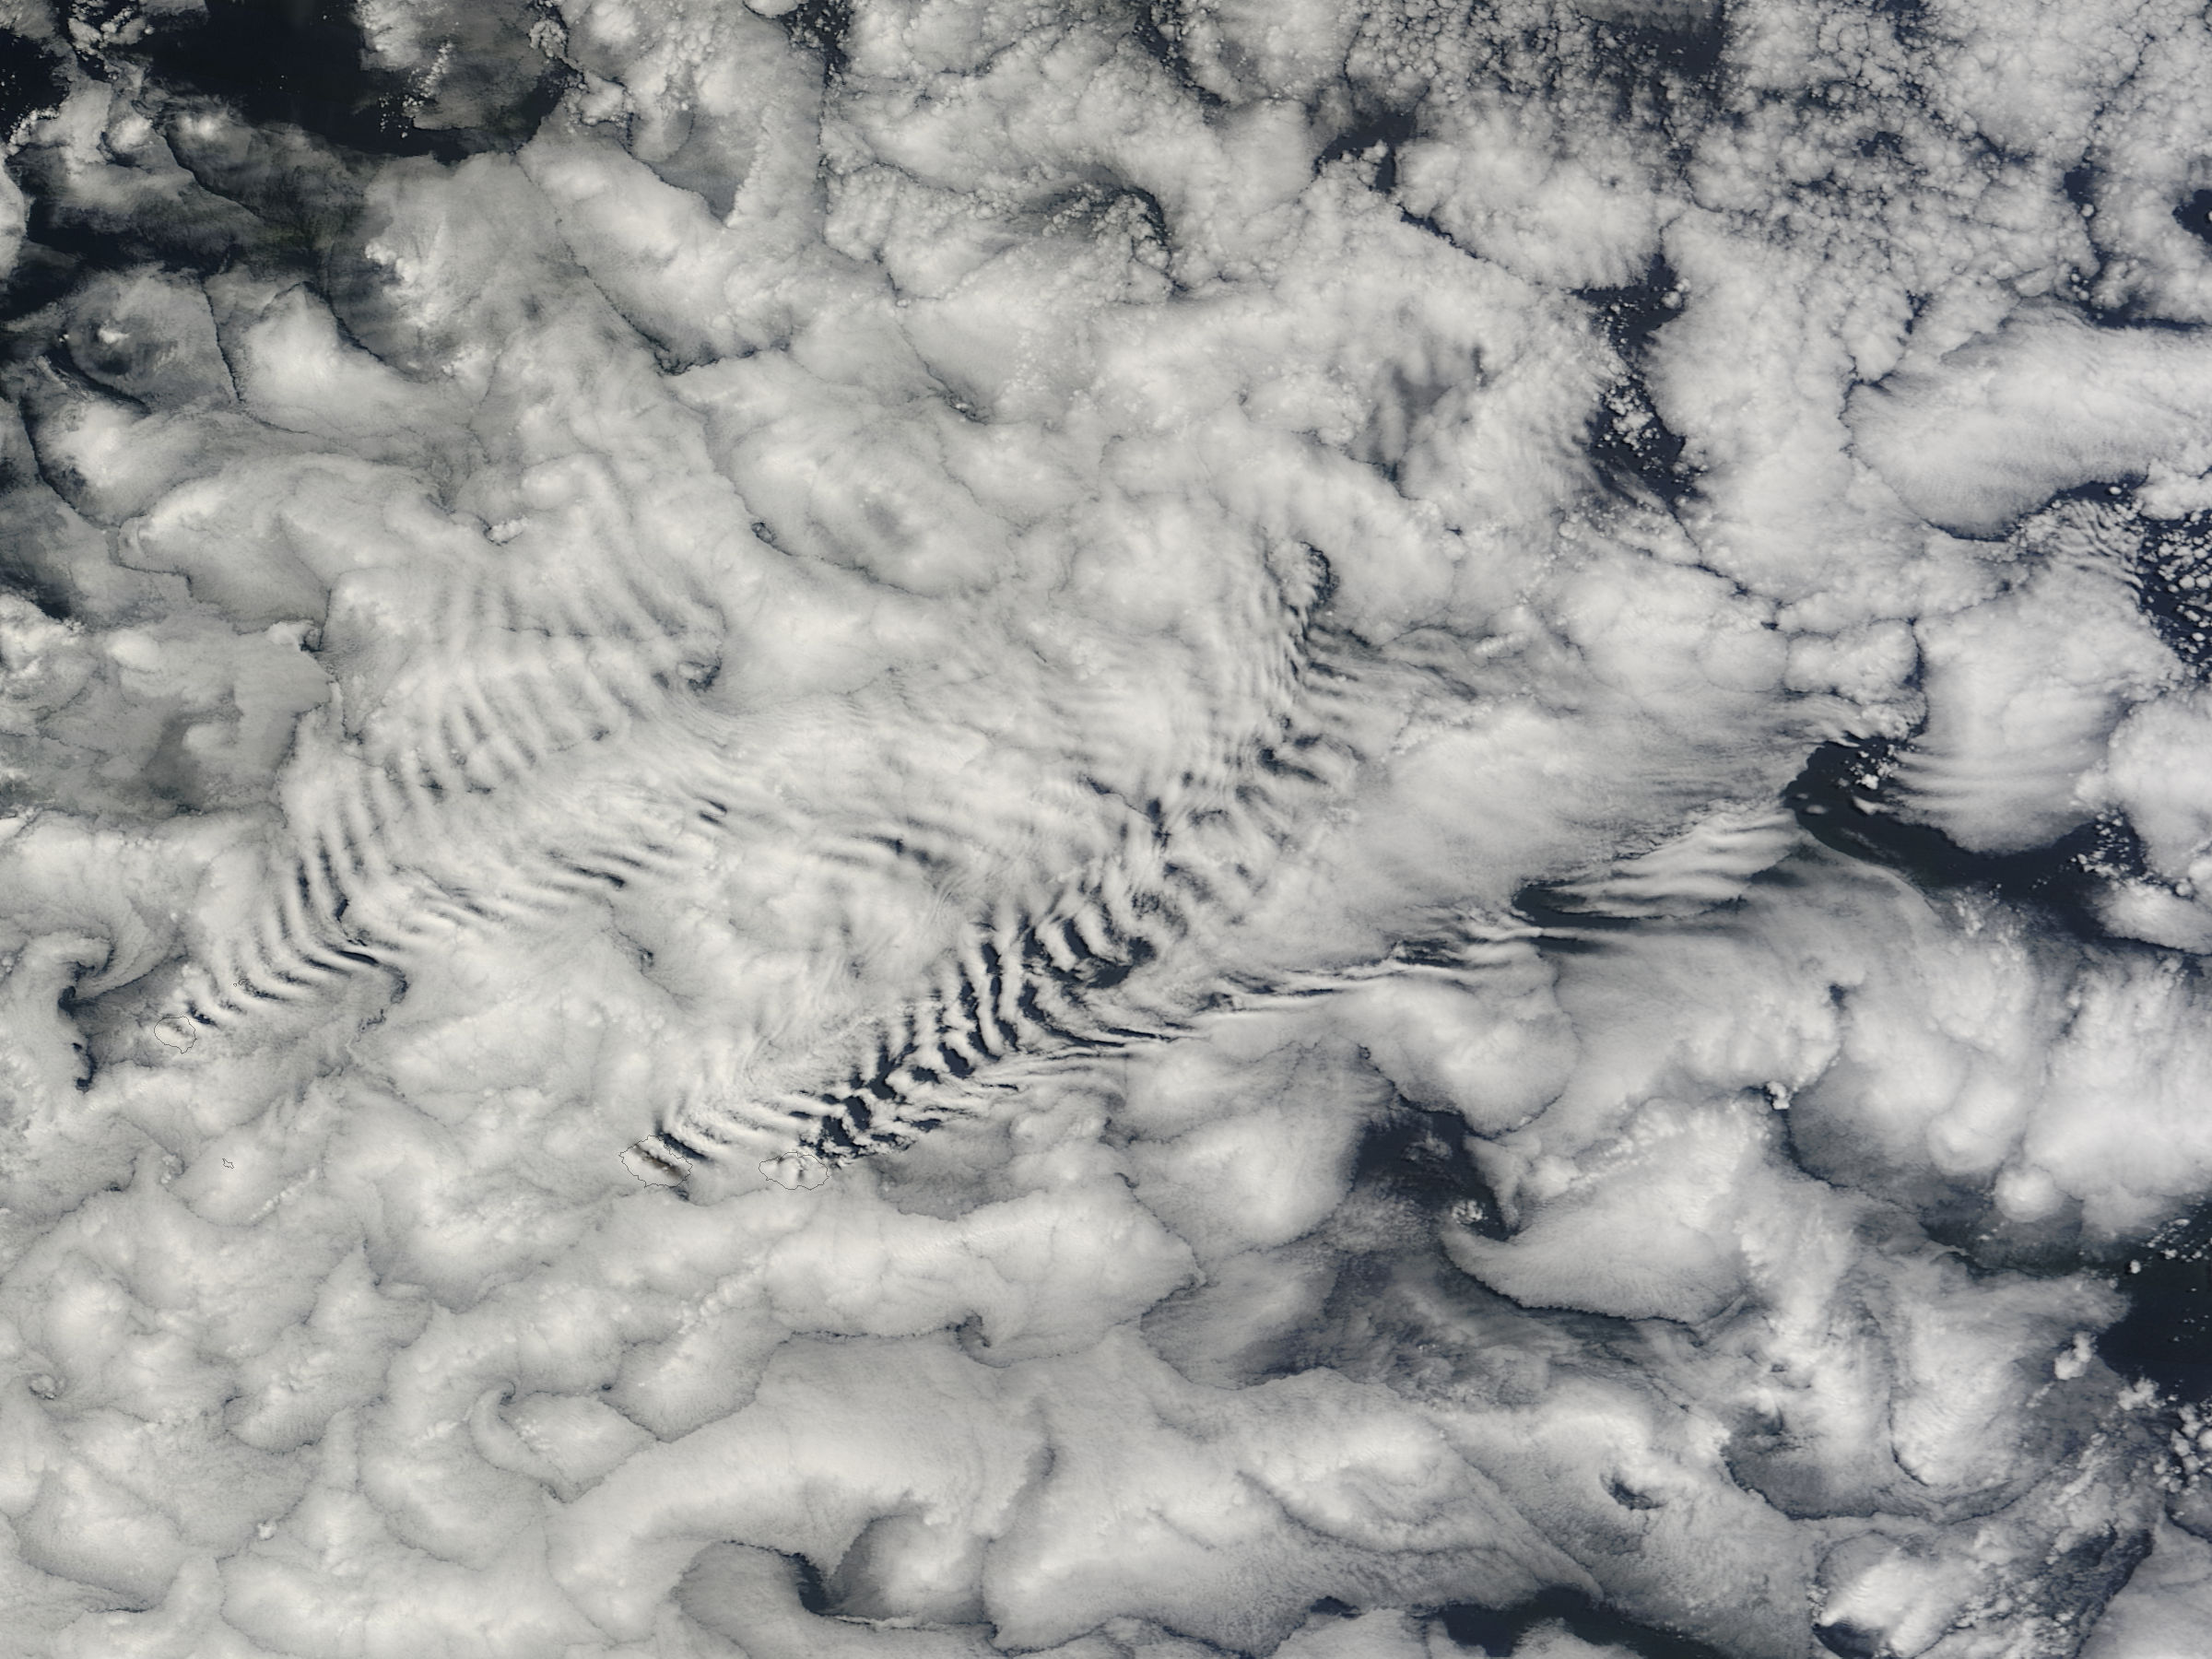

Ship-wave-shaped wave clouds induced by the Crozet Islands, south Indian Ocean

There are special places on Earth that sometimes write their personal signature in the clouds. The Crozet Islands are one such place, thanks to the tall volcanic peaks that grace the islands. When air flows around these tall peaks, it gets pushed around the islands as well as up and over the peak. The net effect of the flowing air flowing around the solid, tall peaks is much like the solid bow of a ship cutting through standing water. In each case v-shaped waves are formed behind the motion. In liquid, this is called a wake; in the atmosphere, when clouds are present or created, they are known as ship-wave-shaped clouds. The Moderate Resolution Imaging Spectroradiometer (MODIS) aboard NASA’s Terra satellite captured this true-color image as it passed over the Crozet Islands on November 26, 2014. Three distinct waves are seen behind the three largest islands. From west to east these are Pig Island, Possession Island and East Island.

Credit: NASA/GSFC/Jeff Schmaltz/MODIS Land Rapid Response Team